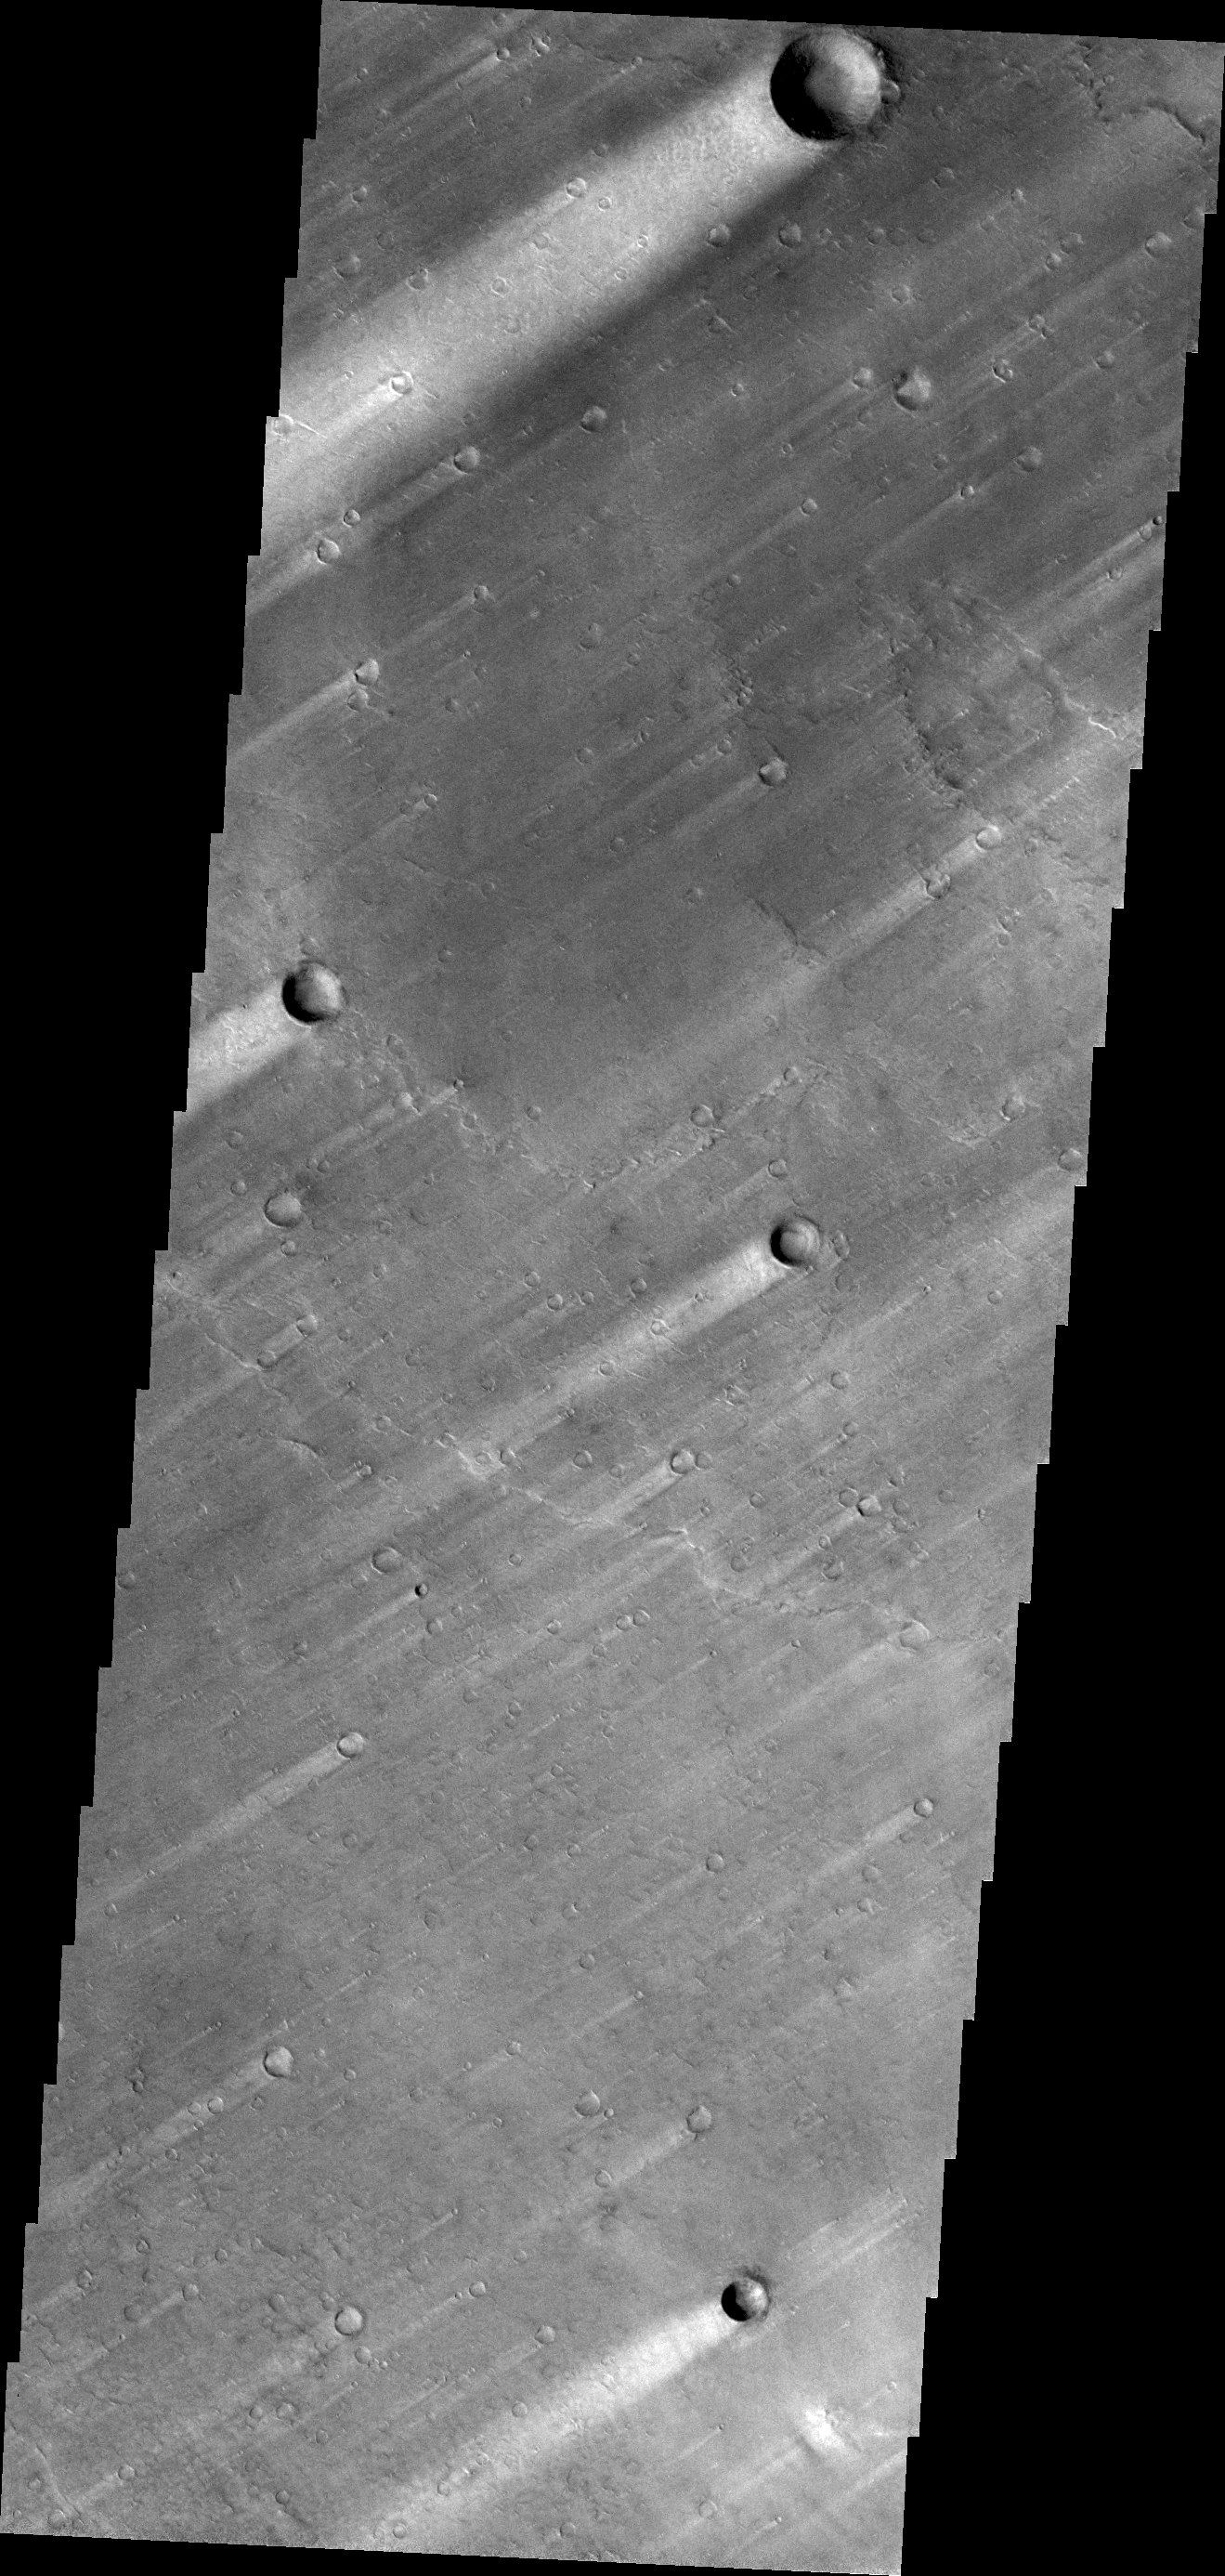

Windstreaks

The windstreaks in this VIS image of Syrtis Major Planum indicate winds blowing from the northeast.

Credit: NASA/JPL/ASU